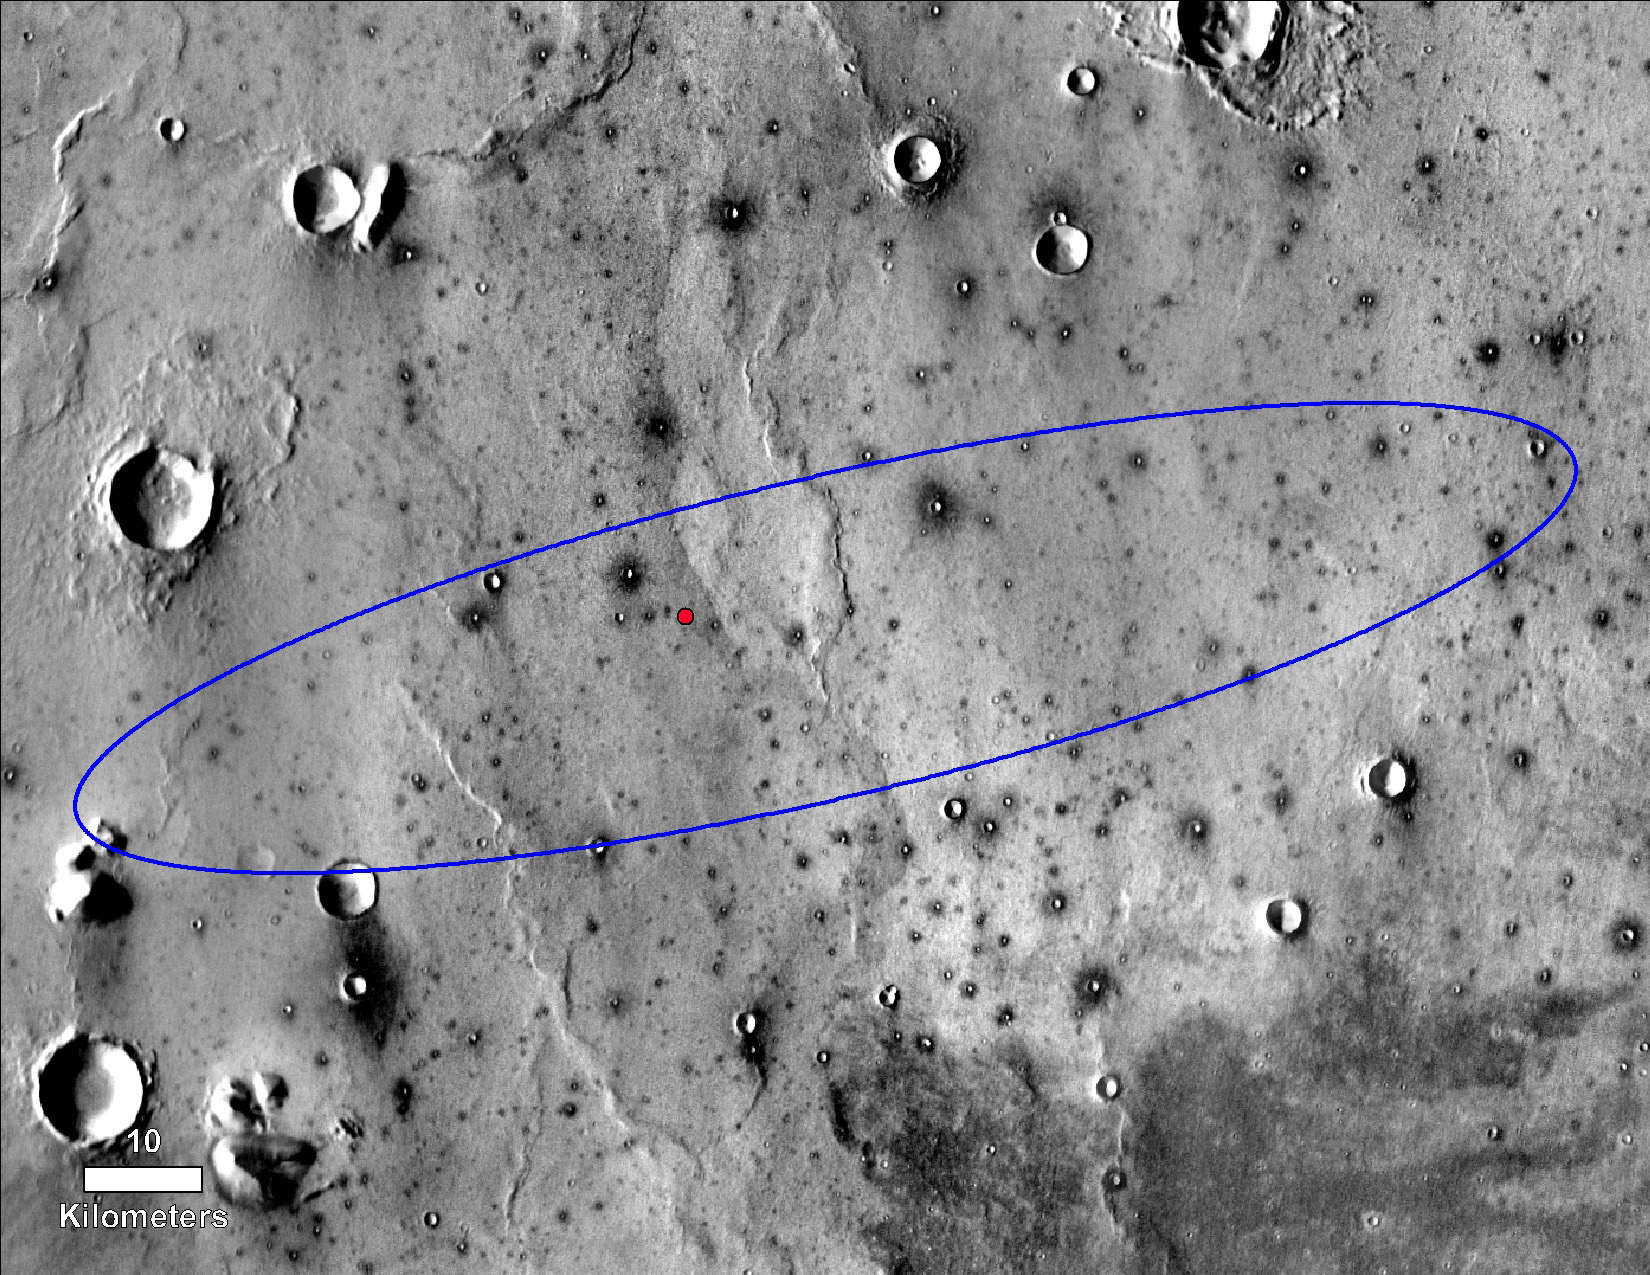

InSight’s Final Location on Mars

Annotated Image

The red dot marks the final landing location of NASA’s InSight lander in this annotated image of the surface of Mars, taken by the THEMIS camera on NASA’s 2001 Mars Odyssey orbiter in 2015.

A version with latitude and longitude is also available.

The landing ellipse on this map covers an area within which the spacecraft had about a 99 percent chance of landing when targeted for the center of the ellipse. It is about 81 miles (130 kilometers) long, generally west to east, and about 17 miles (27 kilometers) wide.

The base map is a mosaic of daytime thermal images from the Thermal Emission Imaging System (THEMIS) on NASA’s Mars Odyssey orbiter. THEMIS was developed and is operated by Arizona State University, Tempe.

JPL manages InSight for NASA’s Science Mission Directorate. InSight is part of NASA’s Discovery Program, managed by the agency’s Marshall Space Flight Center in Huntsville, Alabama. Lockheed Martin Space in Denver built the InSight spacecraft, including its cruise stage and lander, and supports spacecraft operations for the mission.

A number of European partners, including France’s Centre National d’Études Spatiales (CNES) and the German Aerospace Center (DLR), are supporting the InSight mission. CNES and the Institut de Physique du Globe de Paris (IPGP) provided the Seismic Experiment for Interior Structure (SEIS) instrument, with significant contributions from the Max Planck Institute for Solar System Research (MPS) in Germany, the Swiss Institute of Technology (ETH) in Switzerland, Imperial College and Oxford University in the United Kingdom, and JPL. DLR provided the Heat Flow and Physical Properties Package (HP3) instrument, with significant contributions from the Space Research Center (CBK) of the Polish Academy of Sciences and Astronika in Poland. Spain’s Centro de Astrobiología (CAB) supplied the wind sensors.

The University of Arizona, Tucson, operates HiRISE, which was built by Ball Aerospace & Technologies Corp., Boulder, Colorado. NASA’s Jet Propulsion Laboratory, a division of Caltech in Pasadena, California, manages the Mars Reconnaissance Orbiter Project for NASA’s Science Mission Directorate, Washington.

Credit: NASA/JPL-Caltech/University of Arizona